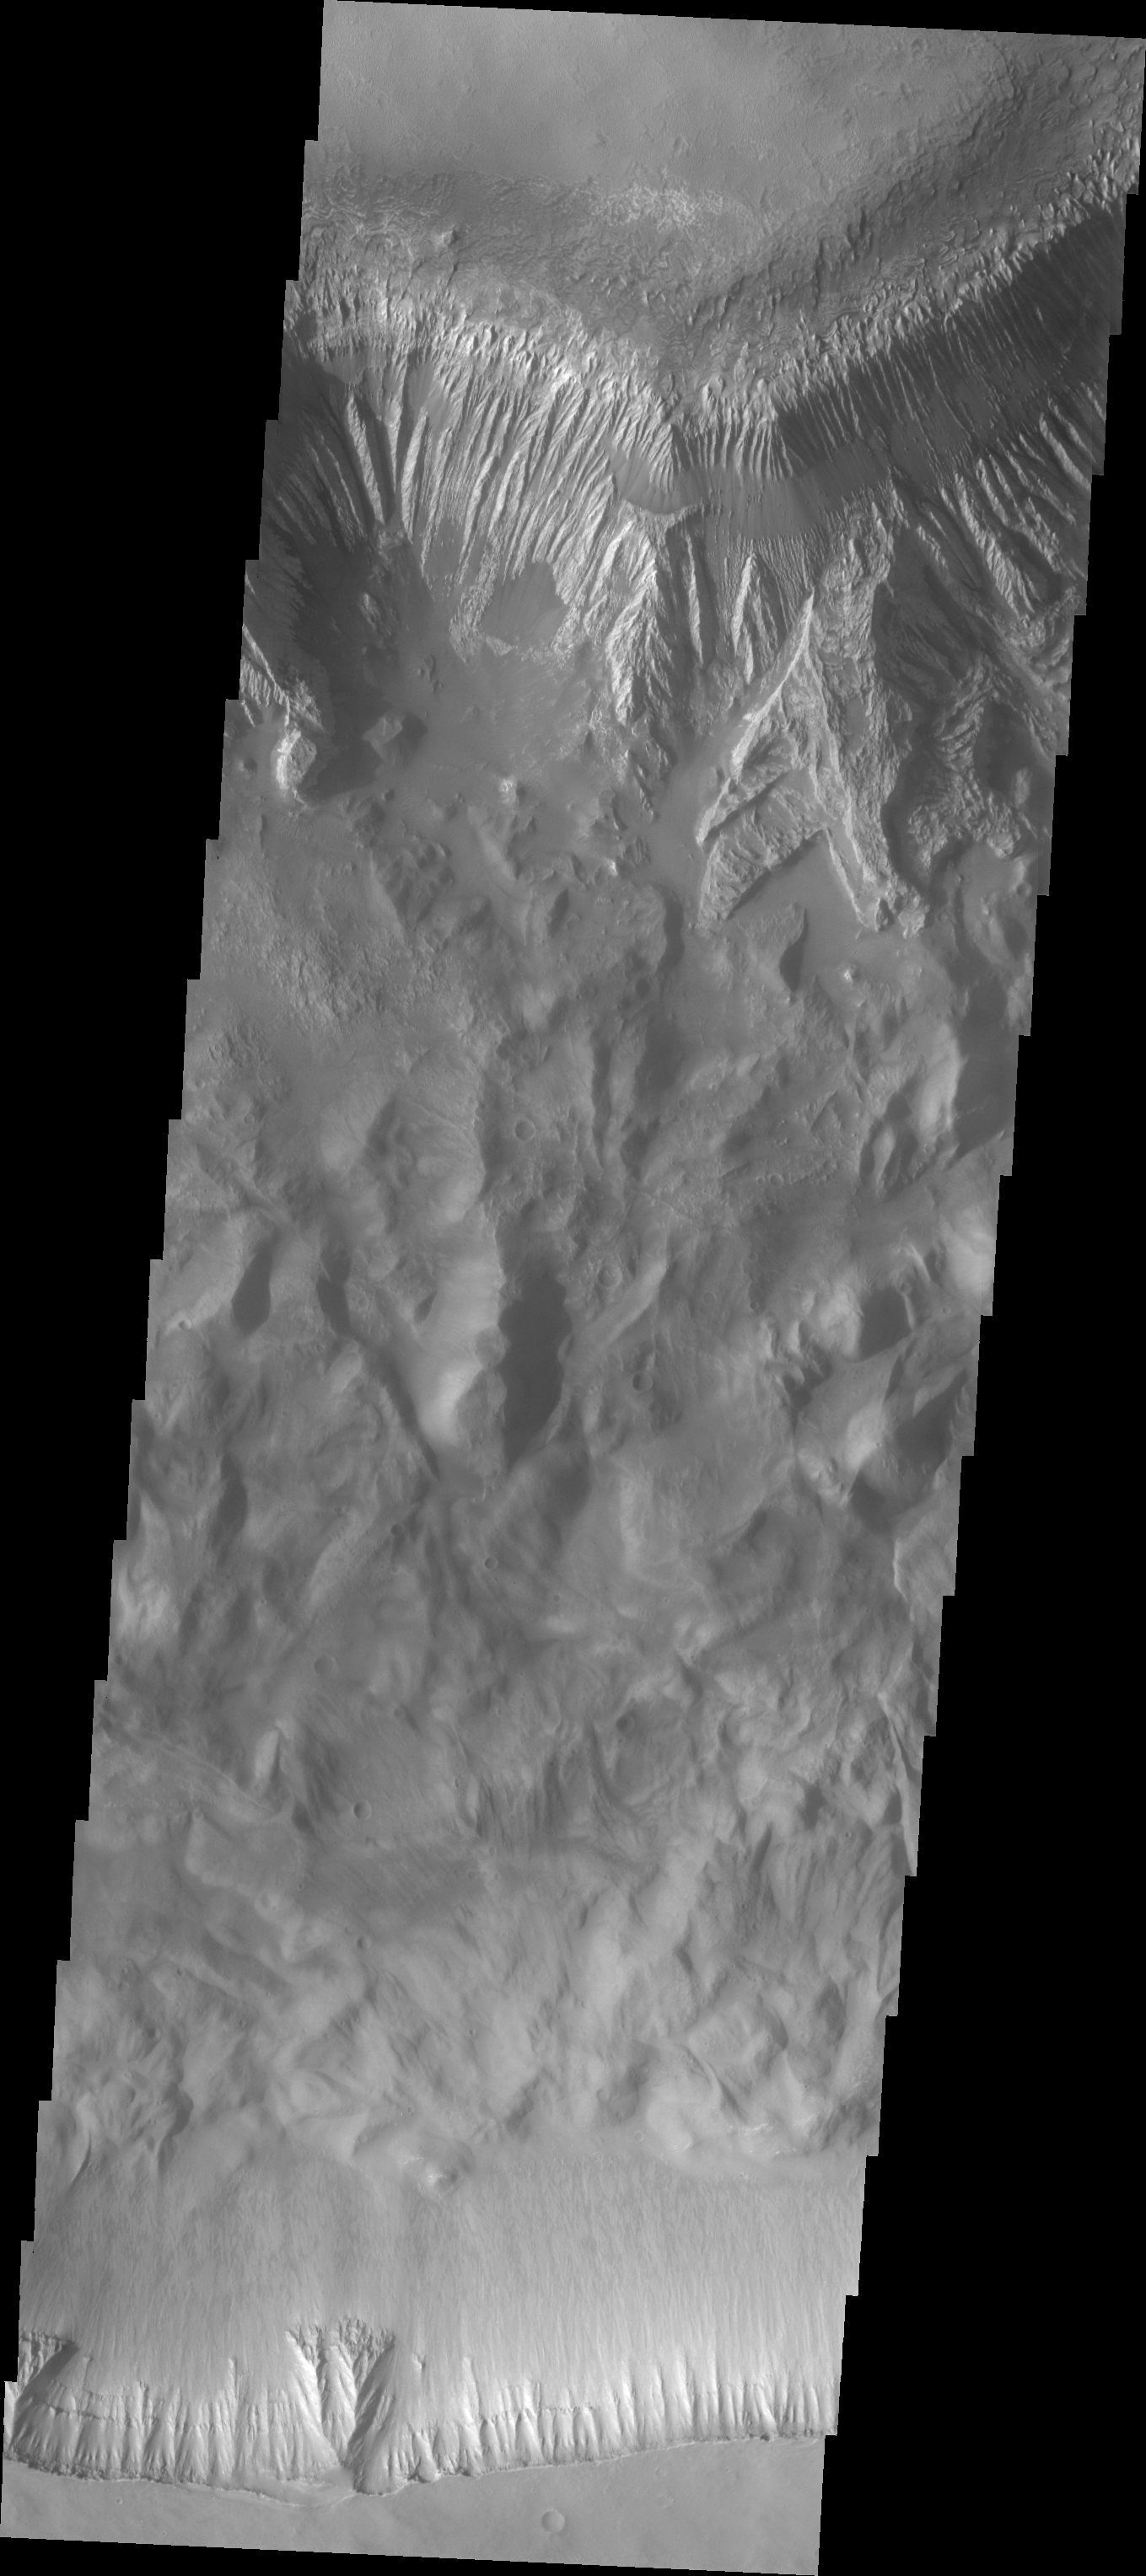

Investigating Mars: Hebes Chasma

This image shows the part of the southern cliff face of Hebes Chasma a the bottom of the image. At the top of the image is part of the large mesa located in the center of the chasma. Hebes Chasma is an enclosed basin not connected to Valles Marineris. The cliff faces of the chasma itself and the interior mesa appear quite different, which may provided information on how the chasma and the mesa formed.

The Odyssey spacecraft has spent over 15 years in orbit around Mars, circling the planet more than 69000 times. It holds the record for longest working spacecraft at Mars. THEMIS, the IR/VIS camera system, has collected data for the entire mission and provides images covering all seasons and lighting conditions. Over the years many features of interest have received repeated imaging, building up a suite of images covering the entire feature. From the deepest chasma to the tallest volcano, individual dunes inside craters and dune fields that encircle the north pole, channels carved by water and lava, and a variety of other feature, THEMIS has imaged them all. For the next several months the image of the day will focus on the Tharsis volcanoes, the various chasmata of Valles Marineris, and the major dunes fields. We hope you enjoy these images!

Credit: NASA/JPL-Caltech/ASU